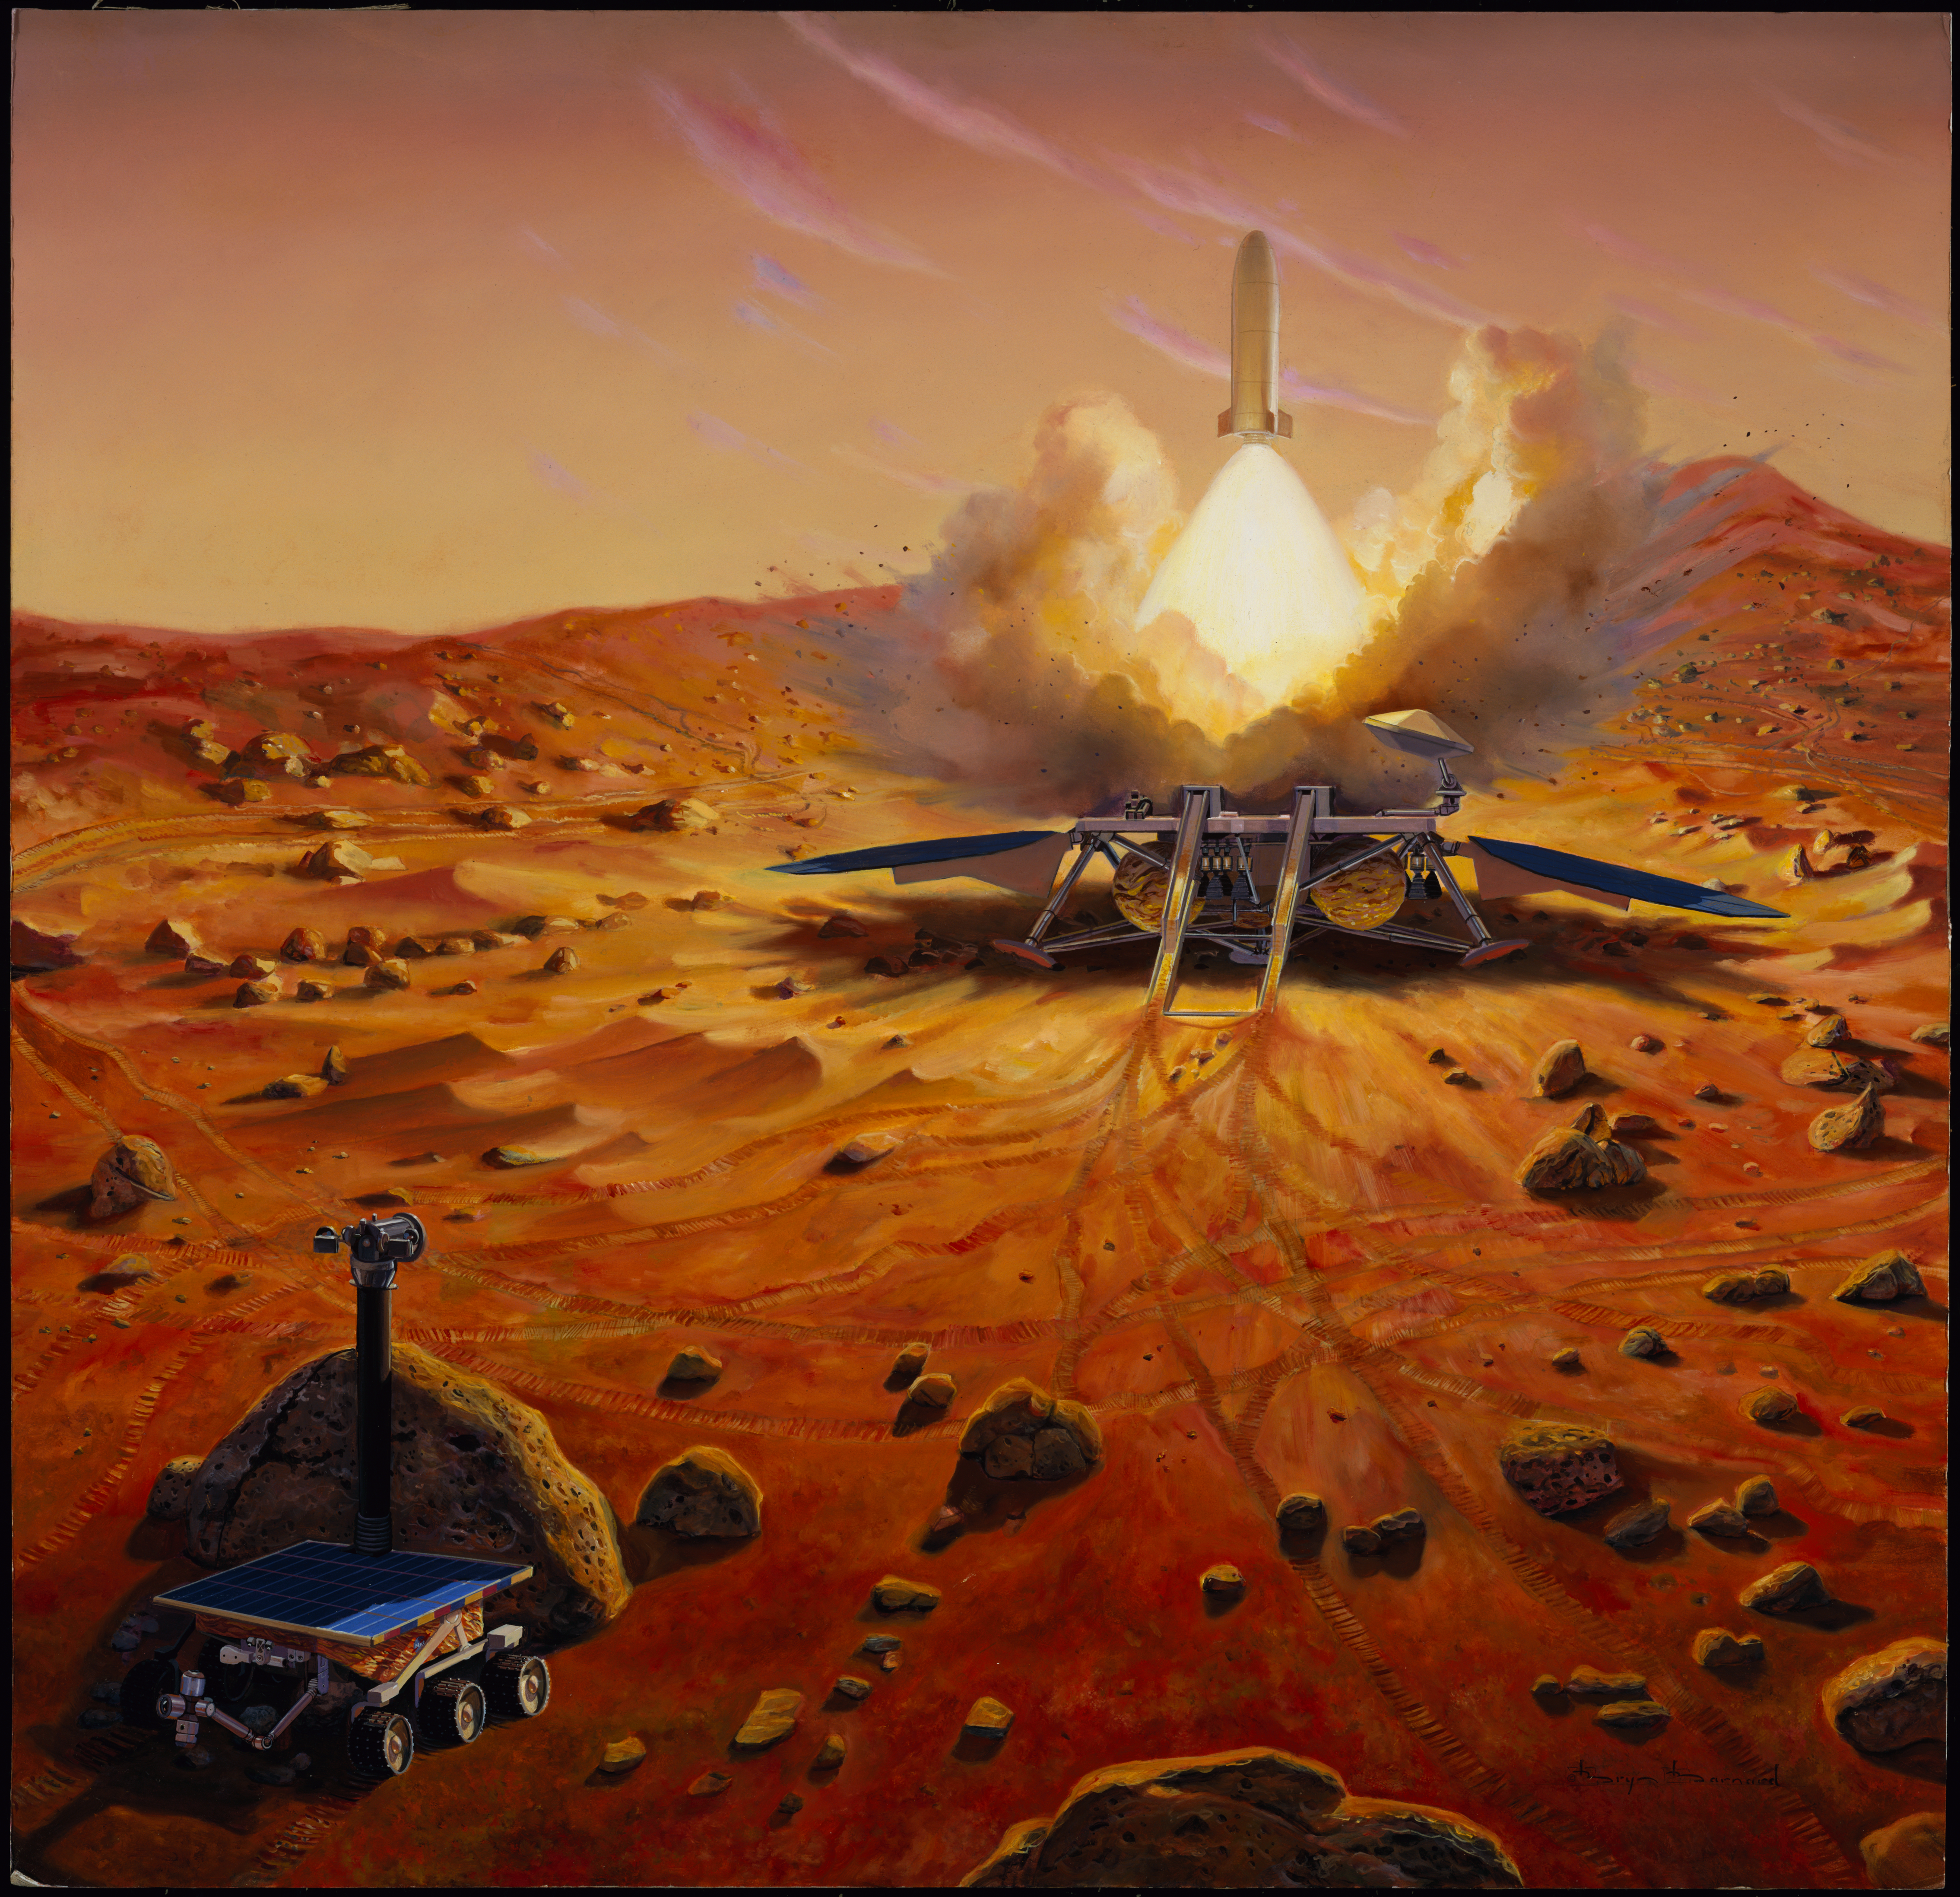

Illustration of Launching Samples Home from Mars

One crucial step in a Mars sample return mission would be to launch the collected sample away from the surface of Mars. This artist’s concept depicts a Mars ascent vehicle for starting a sample of Mars rocks on their trip to Earth.

Credit: NASA/JPL